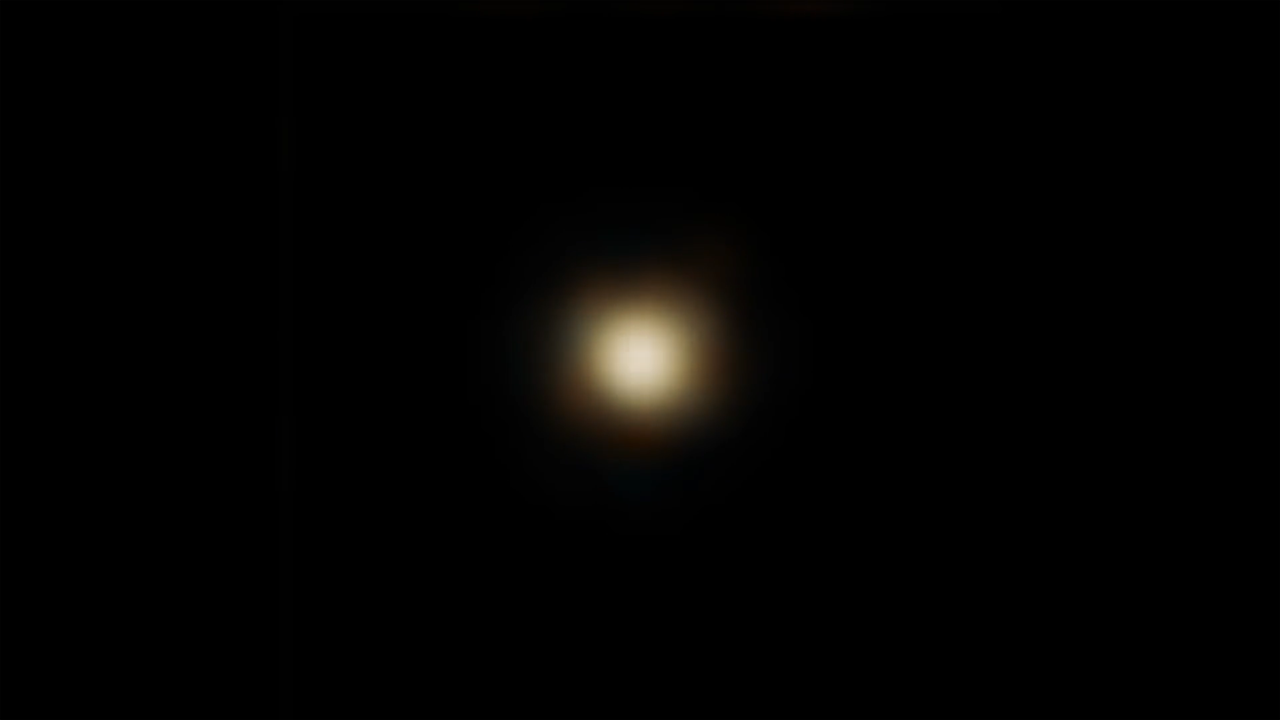

Infrared Flickers and Flares from Sagittarius A*

This timelapse video compresses about 9 hours of infrared observations by NASA’s James Webb Space Telescope into 30 seconds. Webb observed the black hole at the center of the Milky Way, known as Sagittarius A* (A-star). Webb detected both faint flickers and brighter flares (one of which is seen near the end of the video). These brightness fluctuations may originate from two different processes.

The apparent change in size of the central light source is an instrumental effect. The black hole’s accretion disk is less than one pixel in size in the NIRCam (Near-Infrared Camera) images used to create this movie. The images combine data at wavelengths of 2.1 and 4.8 microns.

Credit: Video: NASA, ESA, CSA, Farhad Yusef-Zadeh (Northwestern), Howard Bushouse (STScI), Alyssa Pagan (STScI)